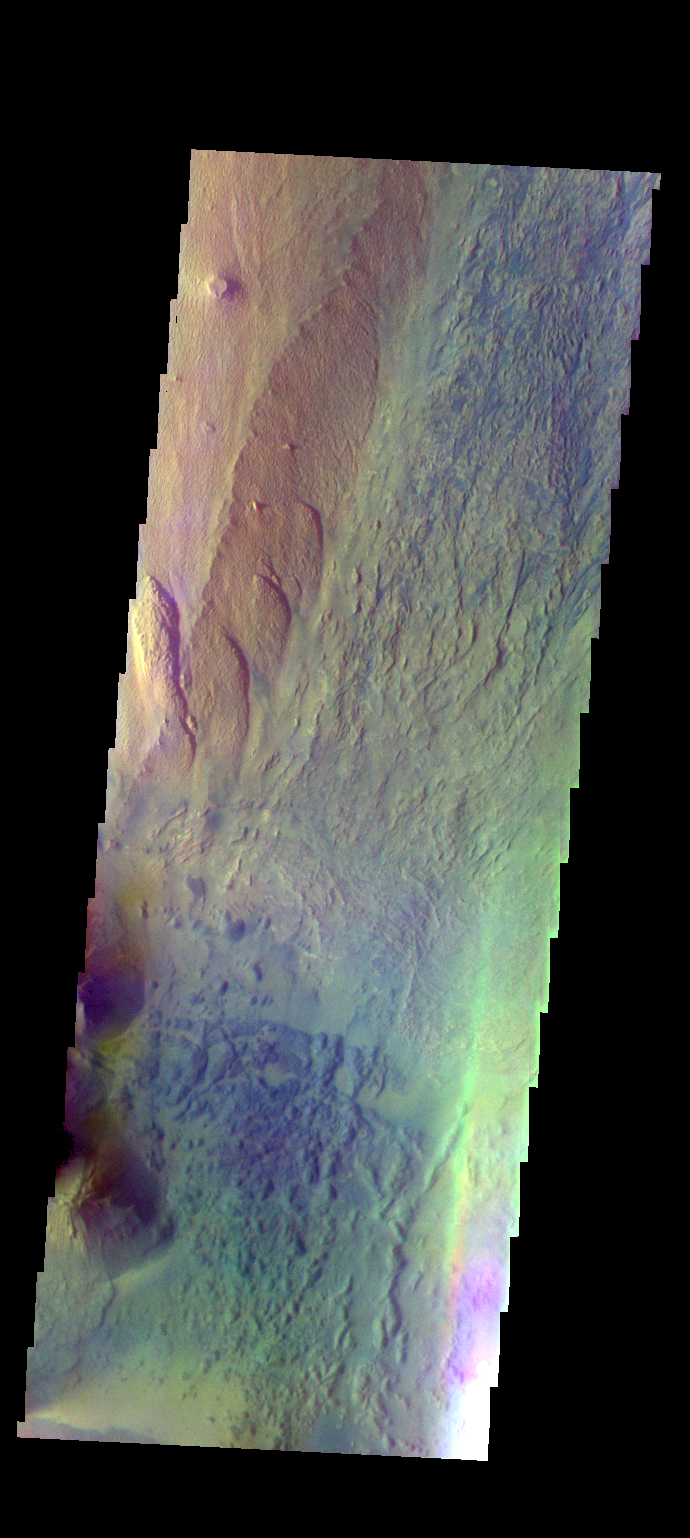

Ophir Chasma – False Color

The THEMIS VIS camera contains 5 filters. The data from different filters can be combined in multiple ways to create a false color image. These false color images may reveal subtle variations of the surface not easily identified in a single band image. Today’s false color image shows part of Ophir Chasma. The reddish toned feature on the left side of the image is a high standing ridge called Baetis Mensa.

Credit: NASA/JPL-Caltech/ASU